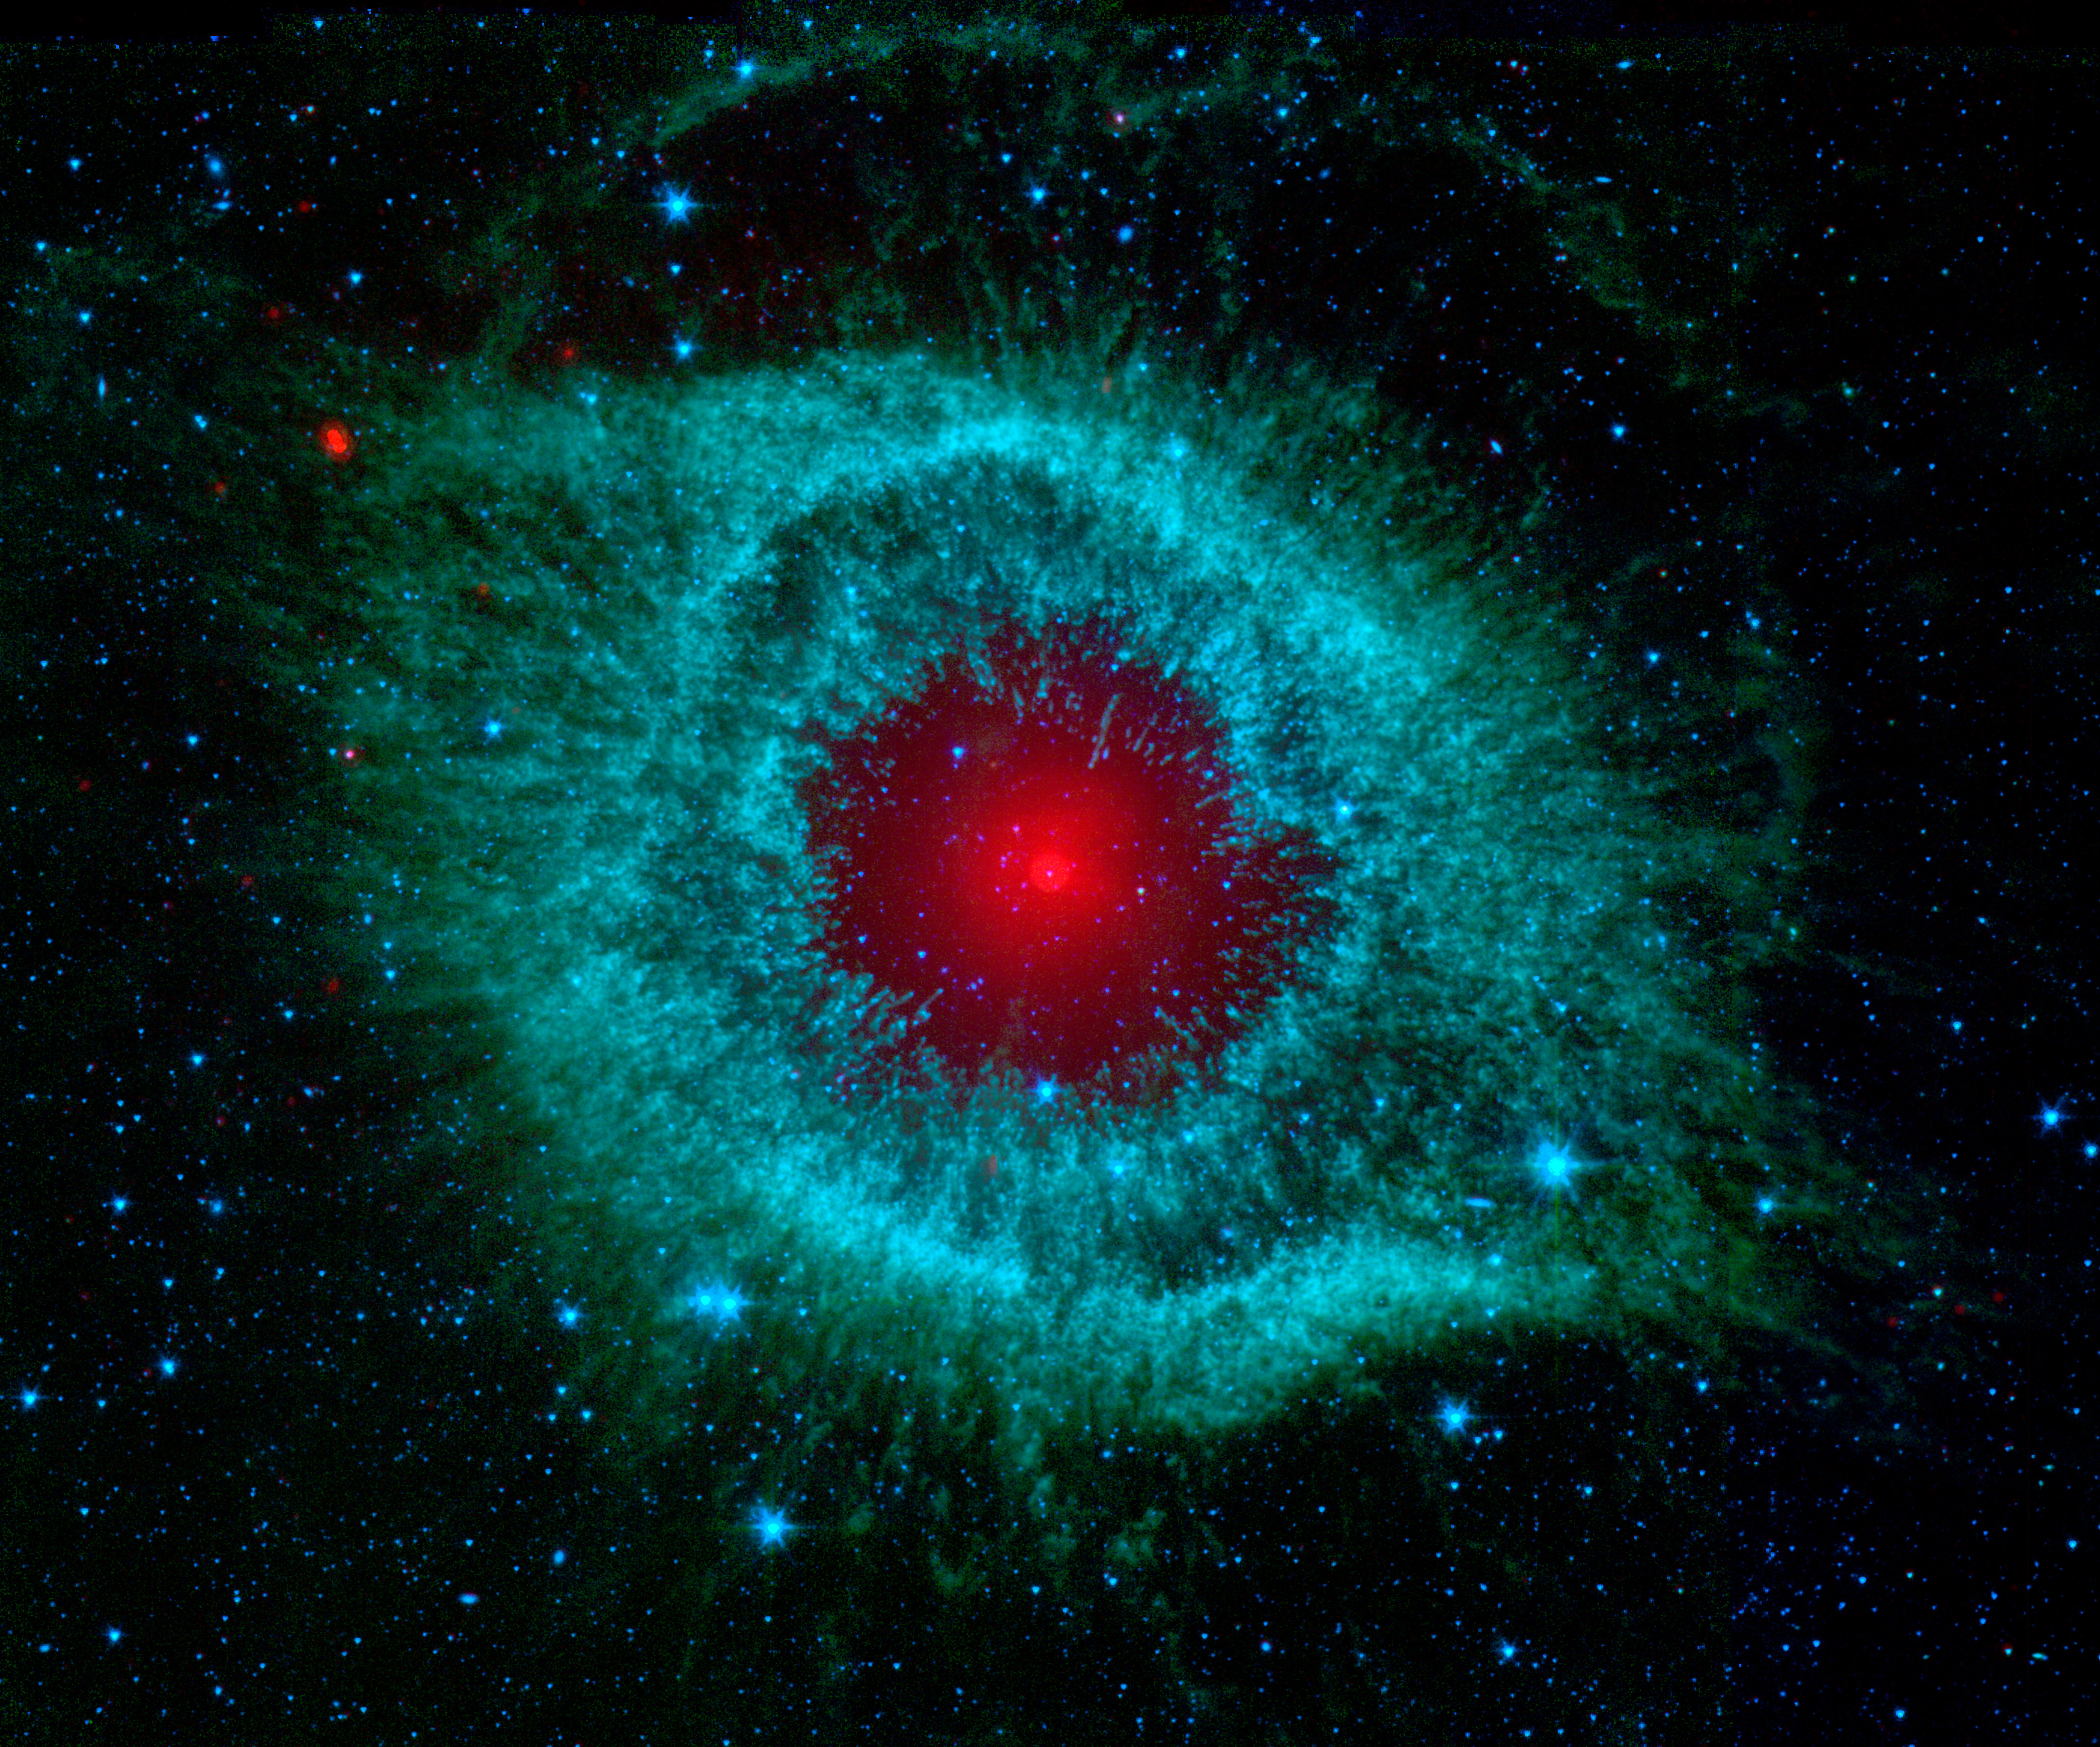

Comets Kick Up Dust in Helix Nebula

This infrared image from NASA's Spitzer Space Telescope shows the Helix nebula, a cosmic starlet often photographed by amateur astronomers for its vivid colors and eerie resemblance to a giant eye.

The nebula, located about 700 light-years away in the constellation Aquarius, belongs to a class of objects called planetary nebulae. Discovered in the 18th century, these cosmic butterflies were named for their resemblance to gas-giant planets.

Planetary nebulae are actually the remains of stars that once looked a lot like our sun.

When sun-like stars die, they puff out their outer gaseous layers. These layers are heated by the hot core of the dead star, called a white dwarf, and shine with infrared and visible-light colors. Our own sun will blossom into a planetary nebula when it dies in about five billion years.

In Spitzer's infrared view of the Helix nebula, the eye looks more like that of a green monster's. Infrared light from the outer gaseous layers is represented in blues and greens. The white dwarf is visible as a tiny white dot in the center of the picture. The red color in the middle of the eye denotes the final layers of gas blown out when the star died.

The brighter red circle in the very center is the glow of a dusty disk circling the white dwarf (the disk itself is too small to be resolved). This dust, discovered by Spitzer's infrared heat-seeking vision, was most likely kicked up by comets that survived the death of their star. Before the star died, its comets and possibly planets would have orbited the star in an orderly fashion. But when the star blew off its outer layers, the icy bodies and outer planets would have been tossed about and into each other, resulting in an ongoing cosmic dust storm. Any inner planets in the system would have burned up or been swallowed as their dying star expanded.

The Helix nebula is one of only a few dead-star systems in which evidence for comet survivors has been found.

This image is made up of data from Spitzer's infrared array camera and multiband imaging photometer. Blue shows infrared light of 3.6 microns; green shows infrared light of 5.8 microns; and red shows infrared light of 24 microns.

Credit: NASA/JPL-Caltech/K. Su (Univ. of Arizona)